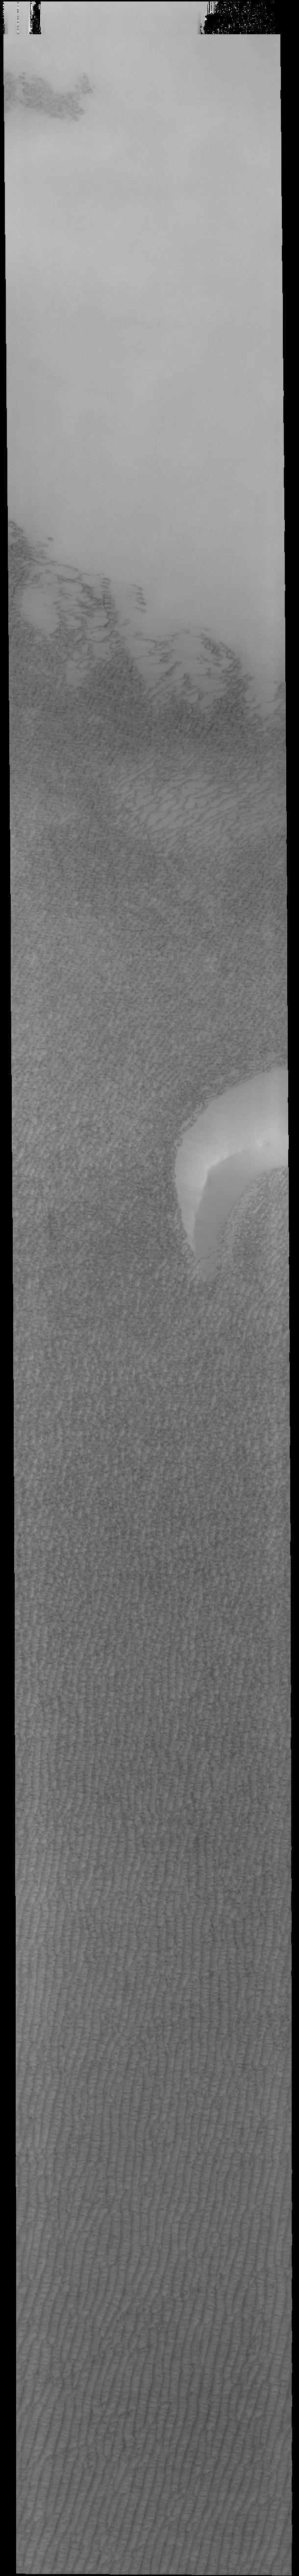

Spring in Olympia Undae

Today’s VIS image is located over Olympia Undae, the largest of several dune fields that surround the north polar cap. The dunes look like salt and pepper against a bright background. The spring arrival of the sun has begun the defrosting process, and most of the dunes are still covered in frost. As the season progresses the dunes will appear darker and darker as the dark sand is revealed from under the bright frost cover.

Credit: NASA/JPL-Caltech/ASU